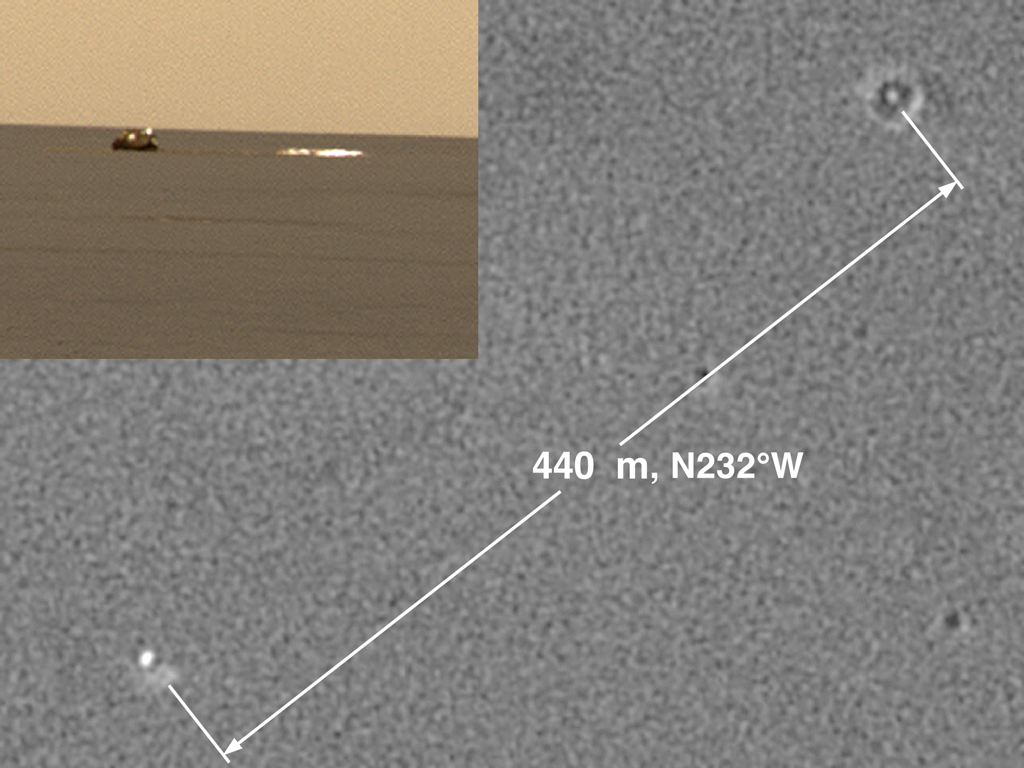

An Old Friend

This image shows two views of the backshell and parachute that helped deliver the Mars Exploration Rover Opportunity safely to the surface of Mars. The first, seen in the top left picture, is from the rover’s perspective inside the small crater where it landed. The second, seen in the center, is from above and was taken by a camera onboard the Mars Global Surveyor orbiter. The white spot inside the crater in the upper right corner is the rover’s lander, and the white mark in the lower left corner is the backshell.

Credit: NASA/JPL/MSSS